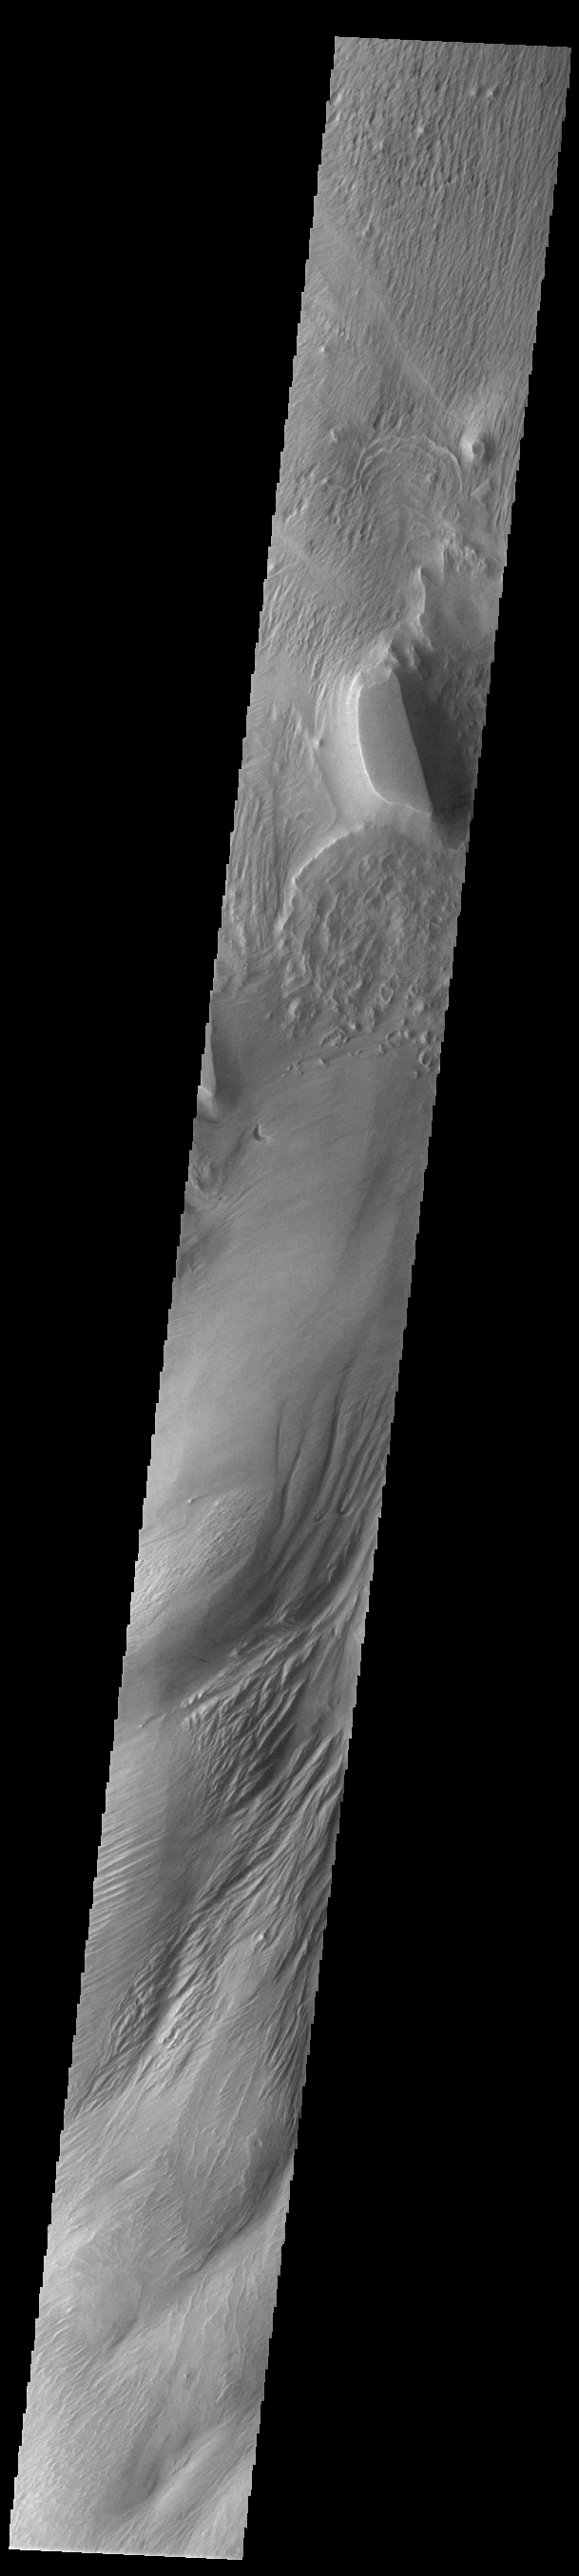

Eumenides Dorsum

Today’s VIS image shows part of the eastern flank of Eumenides Dorsum, a large linear rise located in southern Amazonis Planitia. This area of Mars is dominated by poorly cemented surface material that is easily eroded by the wind. Features align with wind direction, indicating that the winds in this region blew from the northeast. Eumenides Dorsum is part of the larger Medusa Fossae Formation of wind eroded materials south and southwest of Olympus Mons. The nature of the material being eroded is not known, but may be ash fall deposits, sourced from the Tharsis and Apollinaris volcanoes.

Credit: NASA/JPL-Caltech/ASU